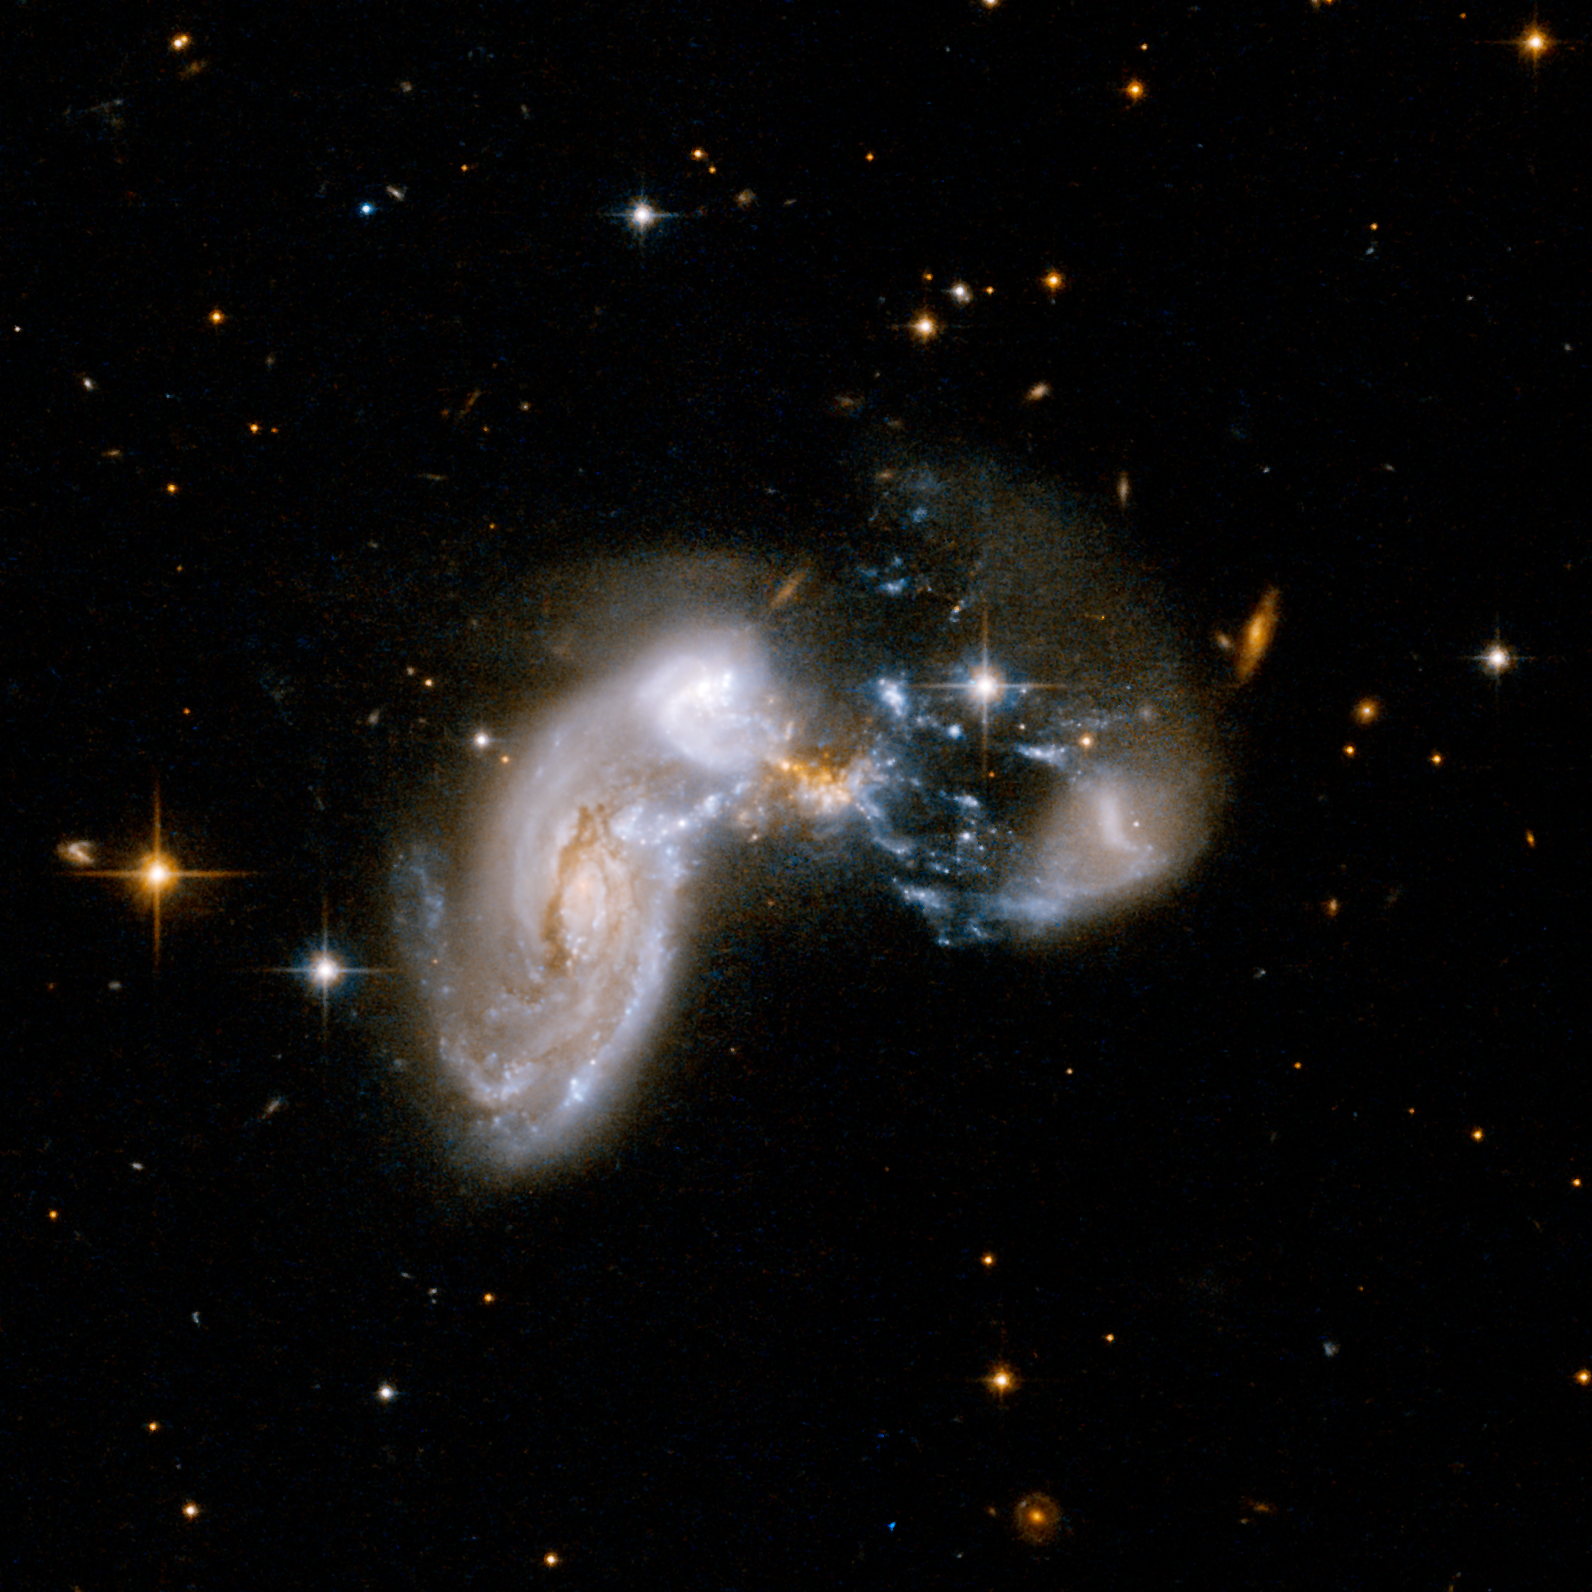

Bursting with Stars: Starburst Galaxy Zw II 96

The most active star-forming galaxy in the distant universe, nicknamed the "Baby Boom" galaxy, loosely resembles the galaxy shown here, called Zw II 96. While Zw II 96 is located about 500 million light-years away, Baby Boom lies 12.3 billion light-years away and appears in images as only a smudge.Zw II 96 and the Baby Boom galaxy are both known as starbursts because they are producing loads of new stars every year. Zw II 96 is the result of multiple galaxies colliding together, triggering the birth of stars. Evidence from NASA's Hubble Space Telescope indicates Baby Boom is also the result of a galactic merger.

This picture was taken by Hubble. Baby Boom was discovered by NASA's Spitzer Space Telescope, Hubble and several other telescopes.

Credit: NASA, ESA, the Hubble Heritage Team (STScI/AURA)-ESA/Hubble Collaboration and A. Evans (University of Virginia, Charlottesville/NRAO/Stony Brook University)